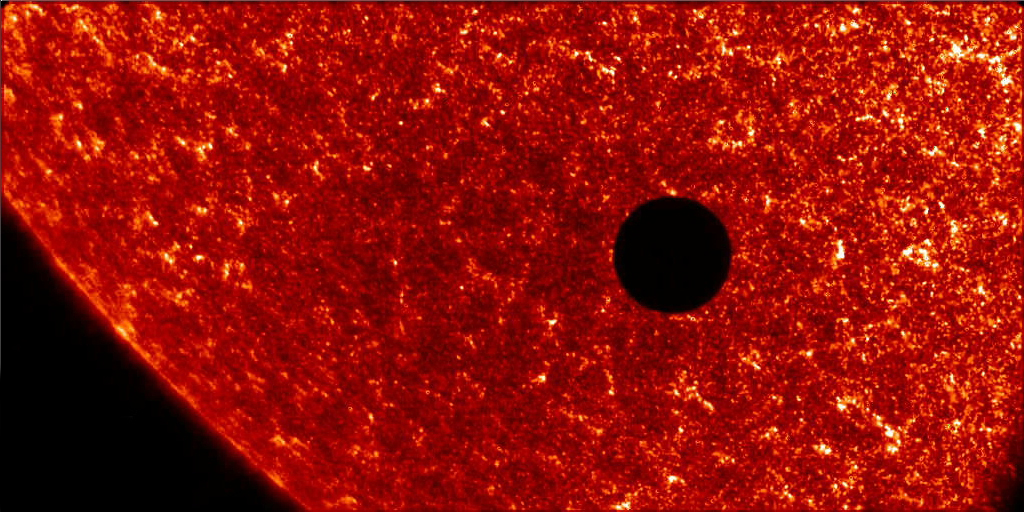

Transit of Venus 2004 [detail]

To read more about the 2012 Venus Transit go to: sunearthday.nasa.gov/transitofvenus Add your photos of the Transit of Venus to our Flickr Group here: www.flickr.com/groups/venustransit/ NASA FILE PHOTO Date: 8 Jun 2004 NASA's TRACE satellite captured this image of Venus crossing the face of the Sun as seen from Earth orbit. The last event occurred in 1882. The next Venus transit will be visible in 2012. This image also is a good example of the scale of Earth to the Sun since Venus and Earth are similar in size.

Credit: NASA